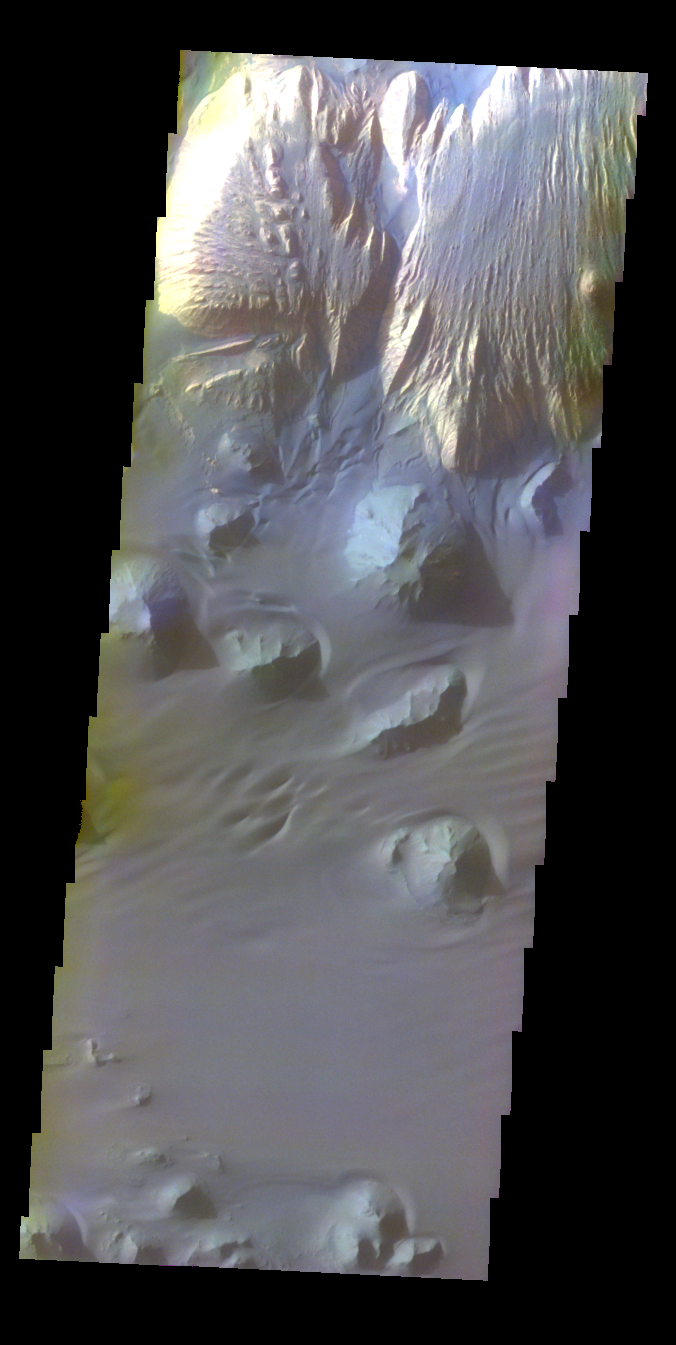

Ganges Chasma – False Color

The THEMIS VIS camera contains 5 filters. The data from different filters can be combined in multiple ways to create a false color image. These false color images may reveal subtle variations of the surface not easily identified in a single band image. Today’s false color image shows part of the interior of Ganges Chasma.

Credit: NASA/JPL-Caltech/ASU